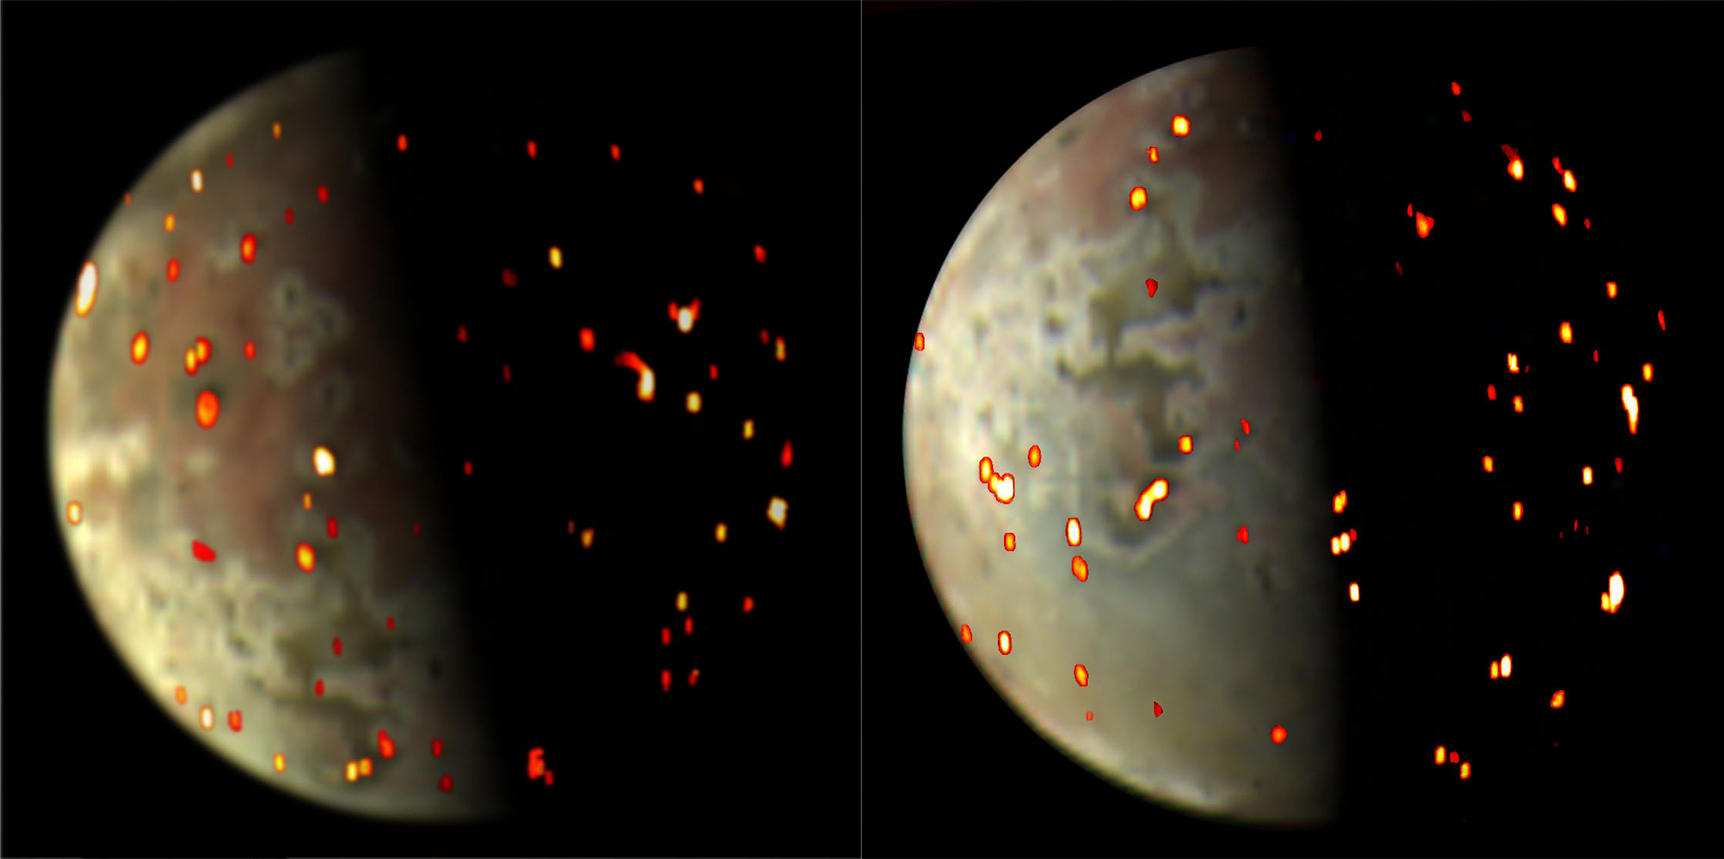

Io in Color and Infrared

These composite views depicting volcanic activity on Io were generated using both visible light and infrared data collected by NASA’s Juno spacecraft during flybys of the Jovian moon on Dec. 14, 2022 (left) and March 1, 2023.

In both views, the view of the moon (in mottled grays and browns) is provided by the JunoCam imager.

The overlays of reds, yellows and bright whites is data from spacecraft’s JIRAM (Jovian Infrared Auroral Mapper) instrument. The JIRAM data on the left was collected from an altitude of about 50,000 miles (80,000 kilometers), with a spatial resolution of around 12 miles (20 kilometers) per pixel. The JIRAM data annotated into the right JunoCam image was acquired at an altitude of about 36,000 miles (58,000 kilometers) and has a spatial resolution of 9 miles (15 kilometers) per pixel. JIRAM “sees” infrared light not visible to the human eye. It measures heat radiated from the planet at an infrared wavelength of around 5 microns.

Annotated views like these can help the Juno science team better understand location and variations in the active volcanoes on the moon’s surface.

Credit: NASA/JPL-Caltech/SwRI/ASI/INAF/JIRAM